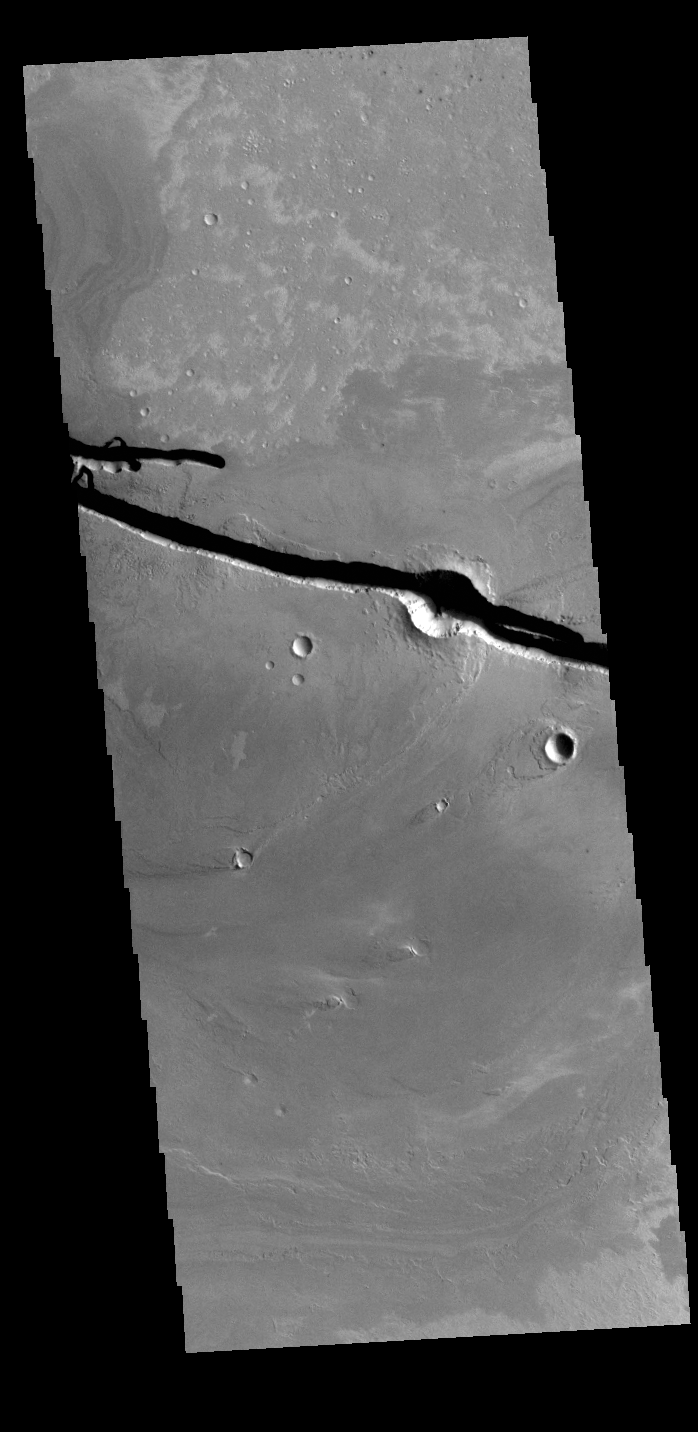

Cerberus Fossae

The linear depressions at the top half of this VIS image are graben that are called Cerberus Fossae. Graben form where extensional tectonic forces allows blocks of material to subside between paired faults. Cerberus Fossae are located in Elysium Planitia, southeast of the Elysium Mons volcanic complex.

This graben is also the source of significant liquid flows, which created Athabasca Valles. The actual formation liquid proposed include flood water, low viscosity lava, and even glaciers. It is possible that water and lava both played a role in creating the channel system.

Credit: NASA/JPL-Caltech/ASU